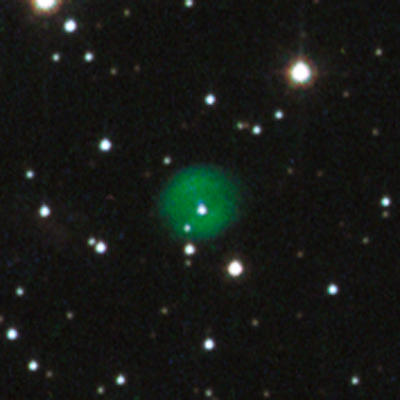

Close-up of Planetary Nebula in NGC 1846

Object Name: Planetary Nebula in NGC 1846
Object Description: Planetary nebula
Instrument: HST/ACS
Filters: F435W (B), F555W (V), and F814W (I)
Exposure Time: 34 minutes

This image is a composite of many separate exposures made by the ACS instrument on the Hubble Space Telescope using three broadband filters. The color results from assigning different hues (colors) to each monochromatic image. In this case, the assigned colors are: Blue: F435W (B) Green: F555W (V) Red: F814W (I)

Credit: NASA and The Hubble Heritage Team (STScI/AURA); Acknowledgment: P. Goudfrooij (STScI)